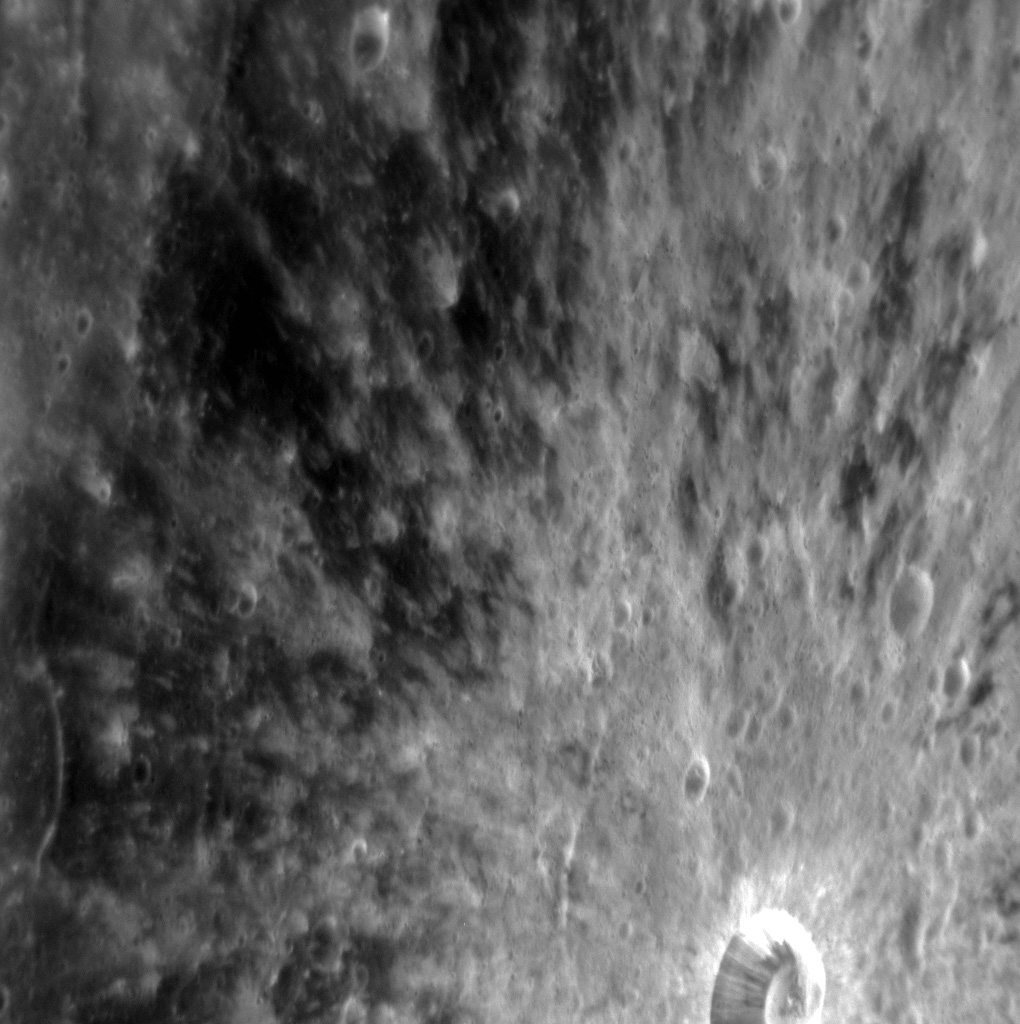

Petit Petipa

This striking image highlights Petipa crater, which was recently named after Marius Petipa, a French ballet dancer, teacher, and choreographer. The rays eminating from Petipa indicate that it is a relatively fresh crater; over time, these rays will fade as they are subjected to space weathering. North is towards the top of this image.

This image was acquired as a high-resolution targeted observation. Targeted observations are images of a small area on Mercury’s surface at resolutions much higher than the 200-meter/pixel morphology base map. It is not possible to cover all of Mercury’s surface at this high resolution, but typically several areas of high scientific interest are imaged in this mode each week.

Date acquired: September 01, 2012
Image Mission Elapsed Time (MET): 255028280
Image ID: 2502257
Instrument: Narrow Angle Camera (NAC) of the Mercury Dual Imaging System (MDIS)
Center Latitude: 12.15°
Center Longitude: 20.20° E
Resolution: 66 meters/pixel
Scale: Petipa crater is approximately 13 km (8 mi.) in diameter.
Incidence Angle: 23.5°
Emission Angle: 56.7°
Phase Angle: 78.2°

The MESSENGER spacecraft is the first ever to orbit the planet Mercury, and the spacecraft’s seven scientific instruments and radio science investigation are unraveling the history and evolution of the Solar System’s innermost planet. Visit the Why Mercury? section of this website to learn more about the key science questions that the MESSENGER mission is addressing. During the one-year primary mission, MDIS acquired 88,746 images and extensive other data sets. MESSENGER is now in a year-long extended mission, during which plans call for the acquisition of more than 80,000 additional images to support MESSENGER’s science goals.

These images are from MESSENGER, a NASA Discovery mission to conduct the first orbital study of the innermost planet, Mercury. For information regarding the use of images, see the MESSENGER image use policy.

Credit: NASA/Johns Hopkins University Applied Physics Laboratory/Carnegie Institution of Washington